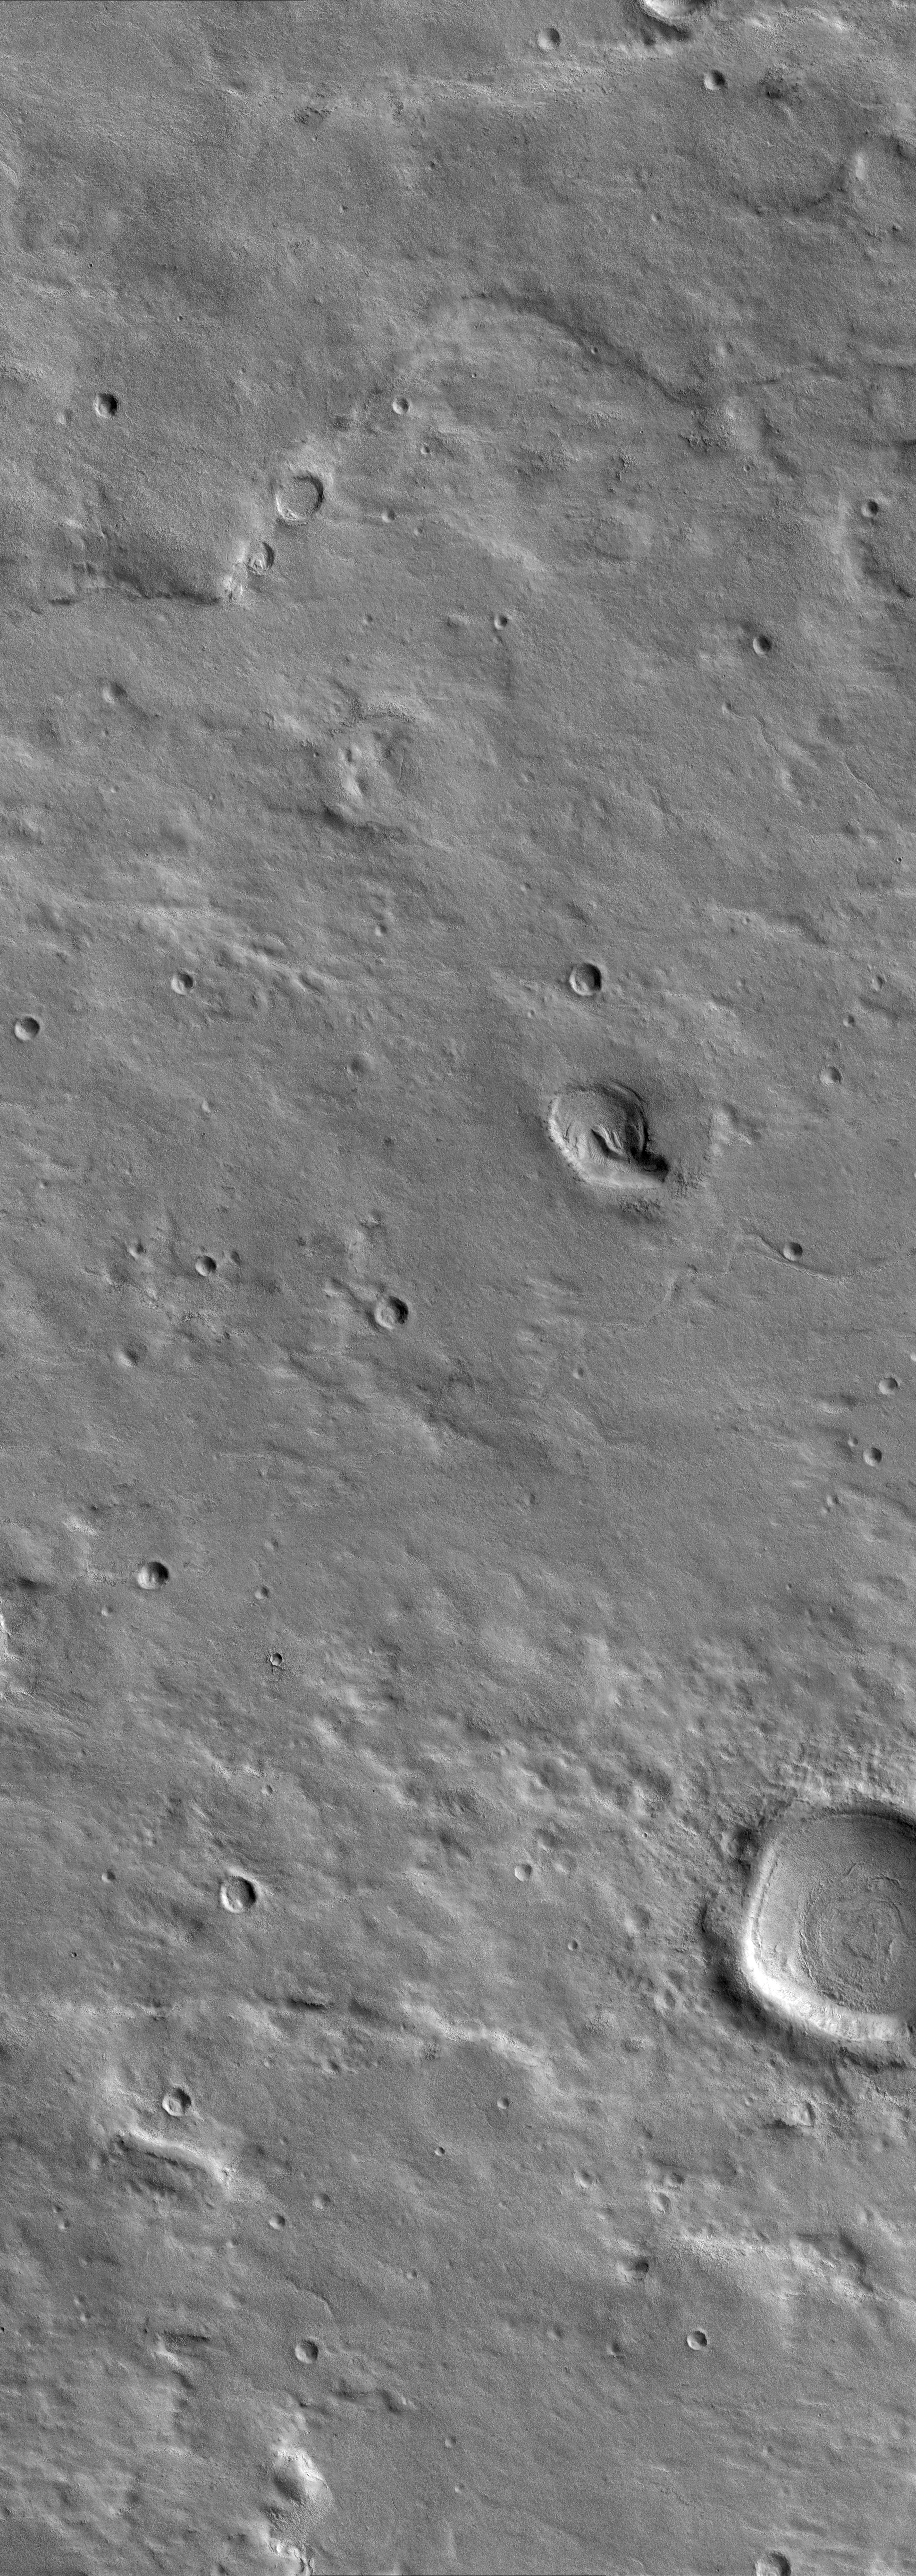

A Myriad of Geologic Processes in Terra Cimmeria

This scene in a region of Mars named Terra Cimmeria shows a variety of ancient and recent geologic processes. In the upper portion of the image, a twisting ridge of raised ground may outline the location of a subsurface thrust fault. This type of fault results in the compression and crumpling of a planet’s surface. This crumpling of the planet’s surface has squeezed two originally circular craters on the ridge into oval-shaped craters. Valleys are also present throughout the image, suggesting that water flowed across this area a long time ago. Many valleys and craters in the image are now filled by deposits of dust or debris. This debris mantle is common over the middle latitudes of Mars and is a geologically recent deposit.

This image was taken by the High Resolution Imaging Science Experiment (HiRISE) camera onboard NASA’s Mars Reconnaissance Orbiter spacecraft on March 25, 2006. The image is centered at 40.64 degrees south latitude, 144.39 degrees east longitude. It is oriented such that north is 7 degrees to the left of up. The range to the target was 2,038 kilometers (1,266 miles). At this distance the image scale is 2.04 meters (6.69 feet) per pixel, so objects as small as 6.1 meters (20 feet) are resolved. In total this image is 12.34 kilometers (7.67 miles) or 6,045 pixels wide and 34.68 kilometers (21.55 miles) or 17,003 pixels long. The image was taken at a local Mars time of 07:28 and the scene is illuminated from the upper right with a solar incidence angle of 82.0 degrees, thus the sun was about 8.0 degrees above the horizon. At an Ls of 30 degrees (with Ls an indicator of Mars’ position in its orbit around the sun), the season on Mars is southern autumn.

Images from the High Resolution Imaging Science Experiment and additional information about the Mars Reconnaissance Orbiter are available online at: http://www.nasa.gov/mro or http://HiRISE.lpl.arizona.edu. For information about NASA and agency programs on the Web, visit: http://www.nasa.gov.

JPL, a division of the California Institute of Technology in Pasadena, manages the Mars Reconnaissance Orbiter for NASA’s Science Mission Directorate, Washington. Lockheed Martin Space Systems is the prime contractor for the project and built the spacecraft. The HiRISE camera was built by Ball Aerospace and Technology Corporation and is operated by the University of Arizona.

Credit: NASA/JPL/University of Arizona